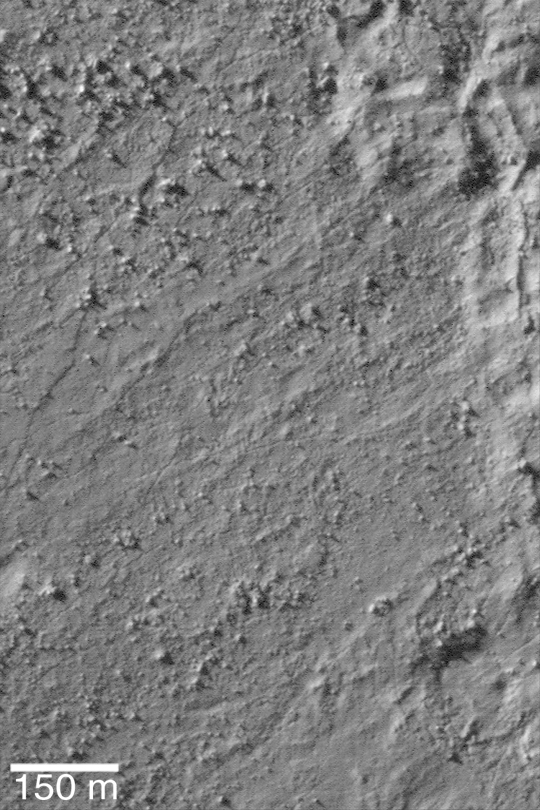

Bouldery Surface

MGS MOC Release No. MOC2-449, 11 August 2003

This Mars Global Surveyor (MGS) Mars Orbiter Camera (MOC) high resolution image shows part of the boulder-strewn surface of an ejecta deposit from a meteor impact crater in Noachis Terra at 49.7°S, 341.6°W. The impact process ejects bouldery debris from the crater and deposits it all around the outside of the crater. Sunlight illuminates the scene from the upper left.

Credit: NASA/JPL/Malin Space Science Systems